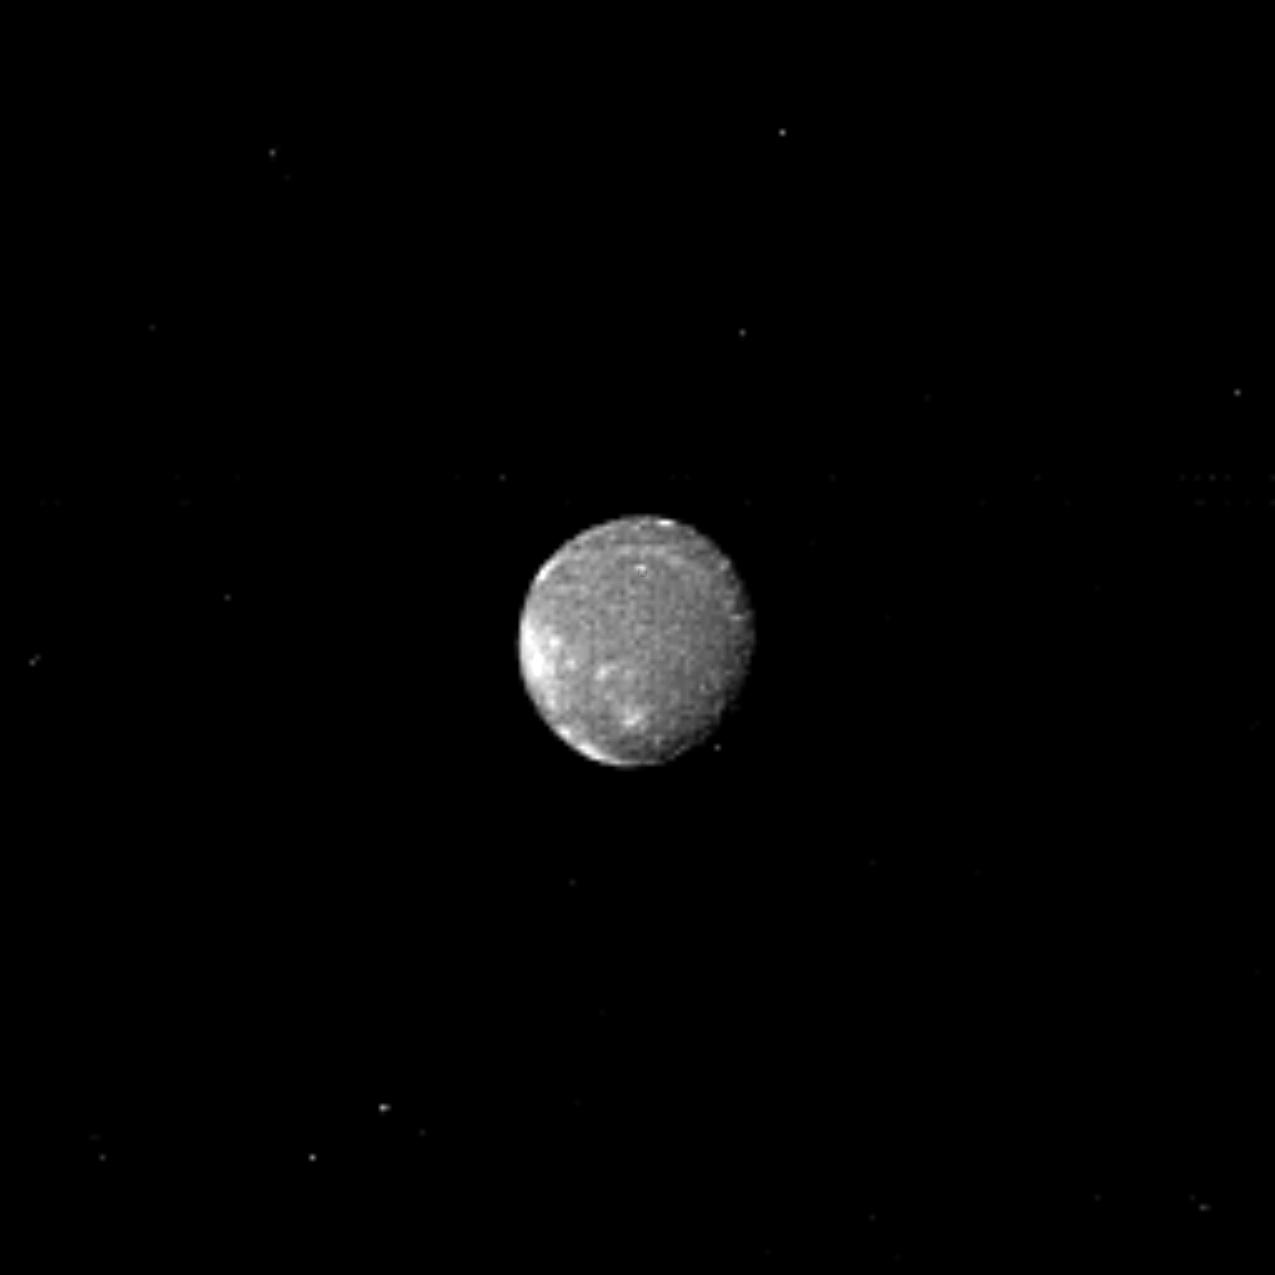

Bright Patches on Ariel

Distinct bright patches are visible on Ariel, the brightest of Uranus’ five largest satellites. Voyager 2 obtained this image Jan. 22, 1986, from a distance of 2.52 million kilometers (1.56 million miles). The clear-filter image, obtained with the narrow-angle camera, shows a resolution of 47 km (29 miles). Ariel is about 1,300 km (800 mi) in diameter. This image shows several distinct bright areas that reflect nearly 45 percent of the incident sunlight; on average, the satellite displays a reflectivity of about 25-30 percent. The bright areas are probably fresh water ice, perhaps excavated by impacts. The south pole of Ariel is slightly off center of the disk in this view. Voyager 2 will obtain its best views of the satellite on Jan. 24, at a closest-approach distance of 127,000 km (79,000 mi). The Voyager project is managed for NASA by the Jet Propulsion Laboratory.

Credit: NASA/JPL